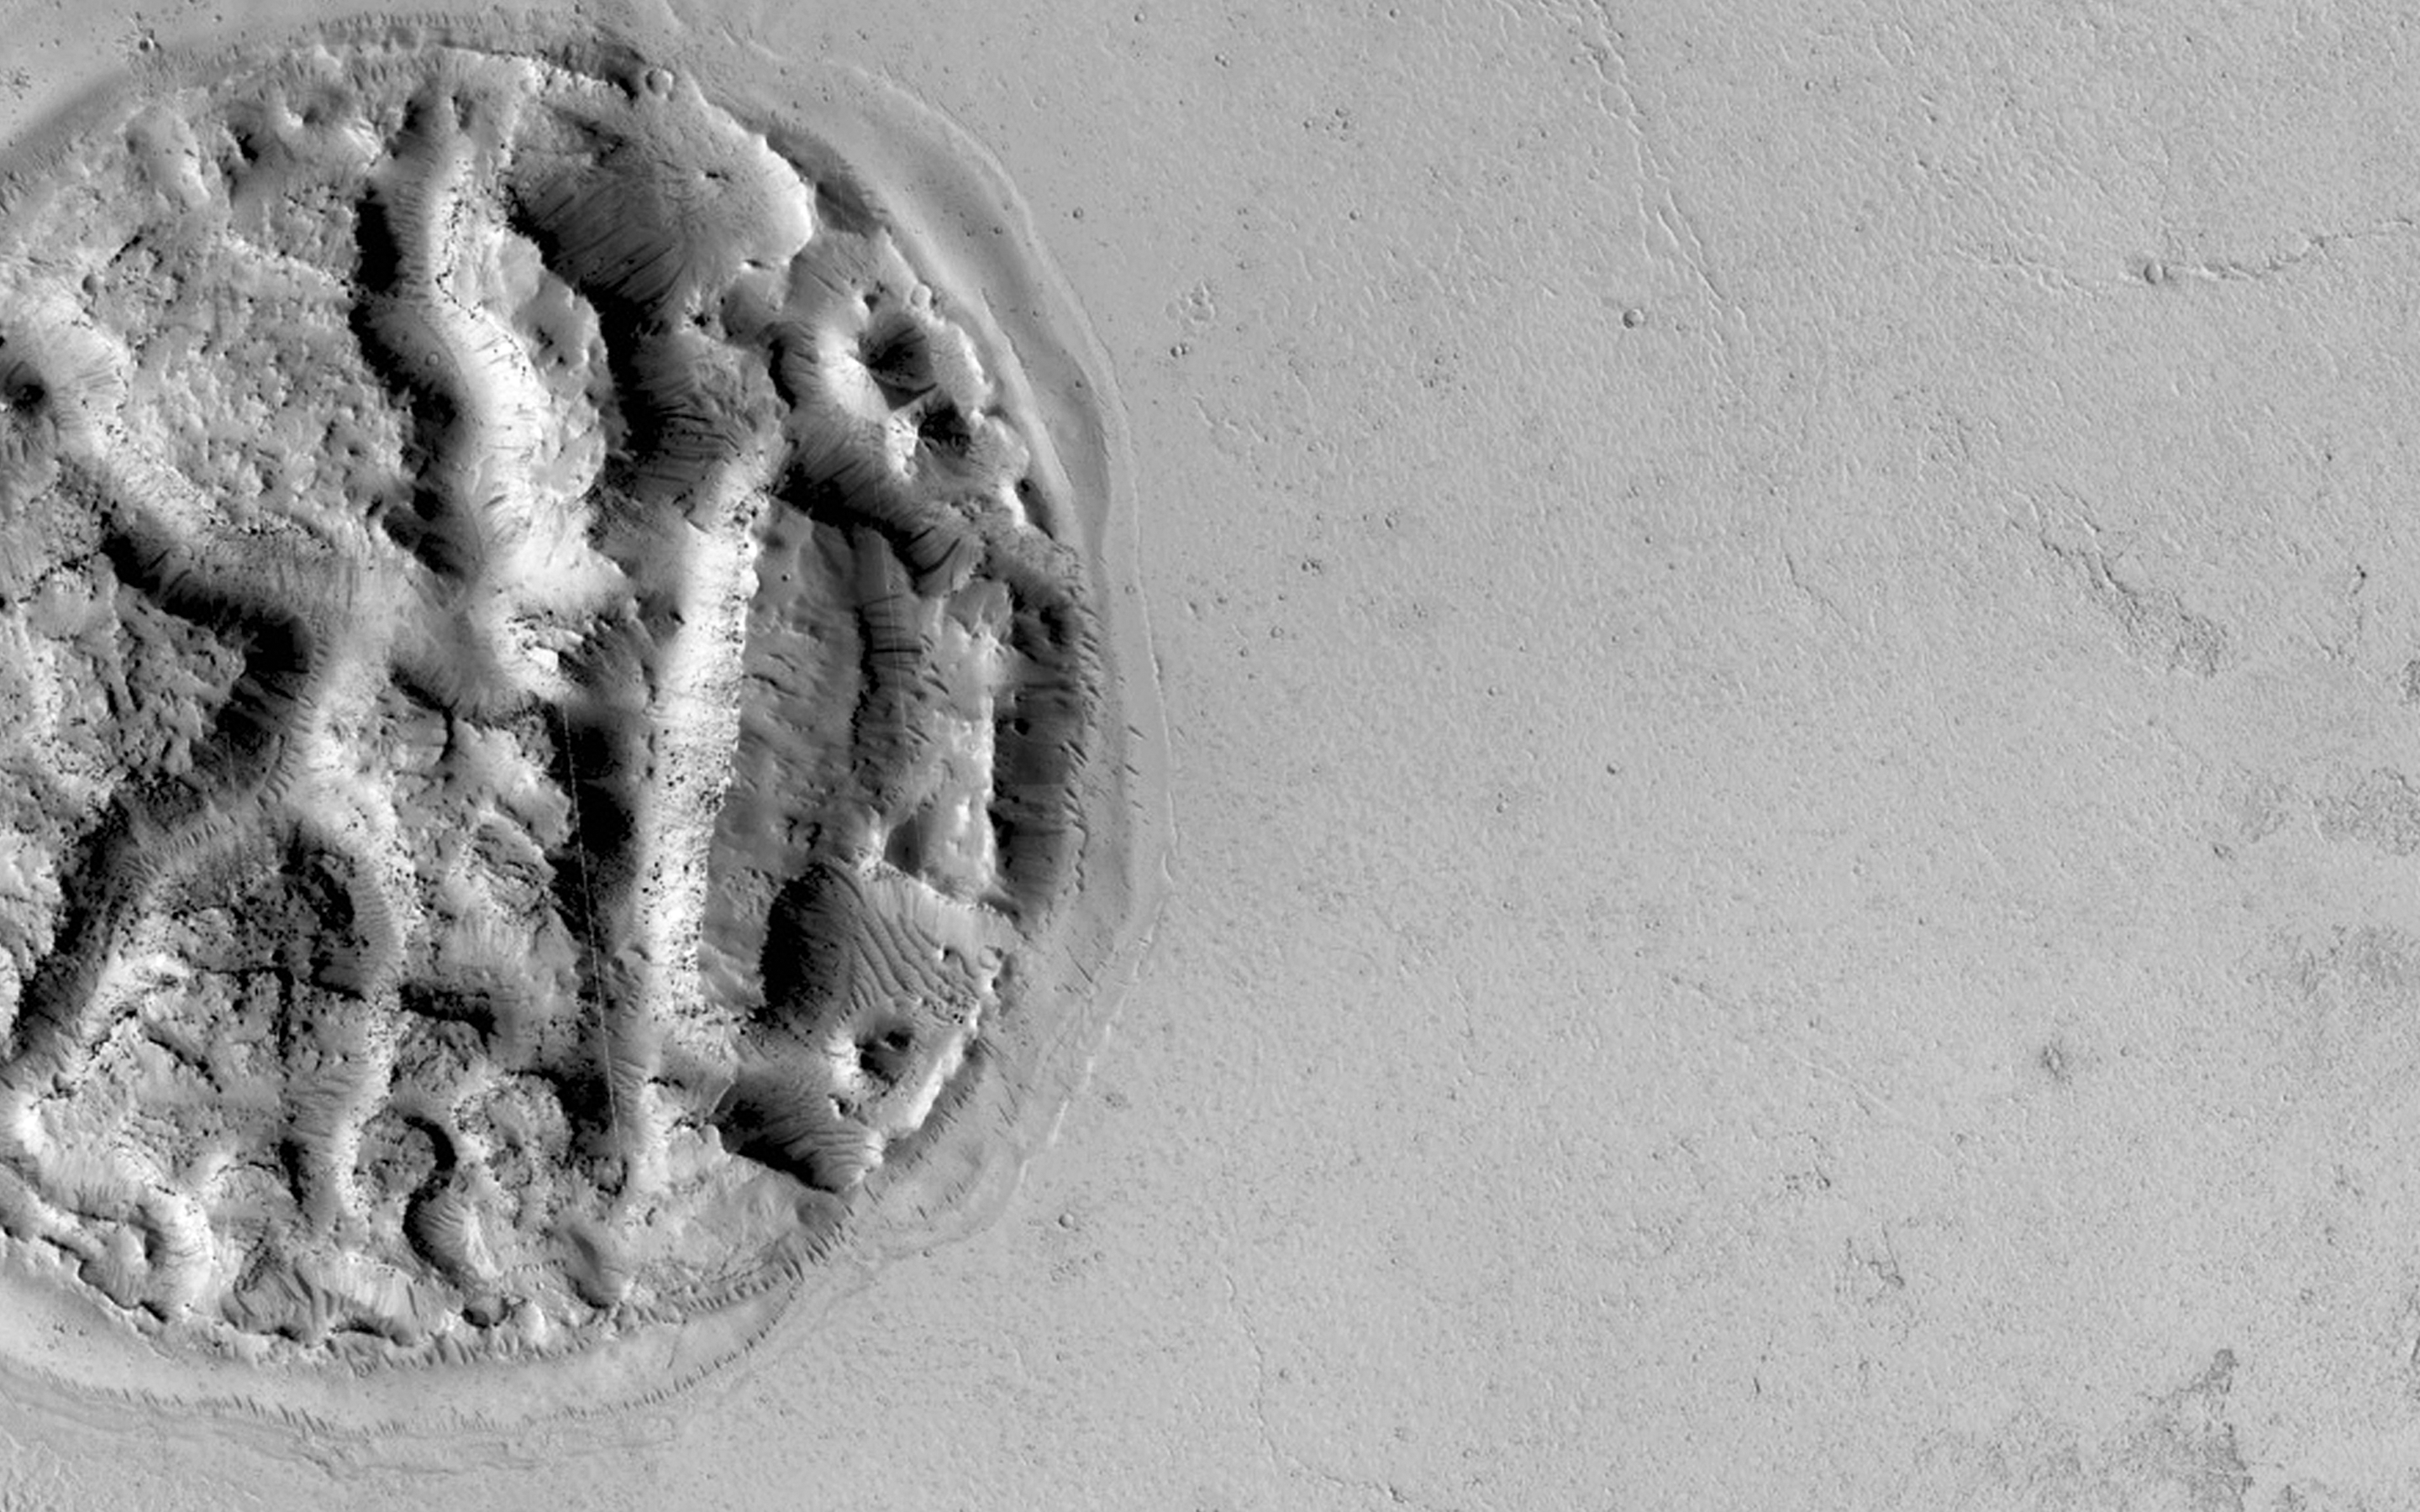

An Enigmatic Feature in Athabasca Lava Flows

What is this enigmatic landform?

The circular feature is nearly 2 kilometers (1.2 miles) wide. It looks like a circular island surrounded by a “sea” of smooth-looking lava flows. The Athabasca region contains some of the youngest lava flows on Mars. Therefore, it is highly possible that volcanism played a role in creating this feature.

Perhaps lava has intruded underneath this mound and pushed it up from beneath. It looks as if material is missing from the mound, so it is also possible that there was a significant amount of ice in the mound that was driven out by the heat of the lava. There are an array of features like this in the region that continue to puzzle scientists.

We hope that close inspection of this HiRISE image, and others around it, will provide some clues regarding its formation.

HiRISE is one of six instruments on NASA’s Mars Reconnaissance Orbiter. The University of Arizona, Tucson, operates HiRISE, which was built by Ball Aerospace & Technologies Corp., Boulder, Colorado. NASA’s Jet Propulsion Laboratory, a division of the California Institute of Technology in Pasadena, manages the Mars Reconnaissance Orbiter Project for NASA’s Science Mission Directorate, Washington.

Credit: NASA/JPL-Caltech/University of Arizona